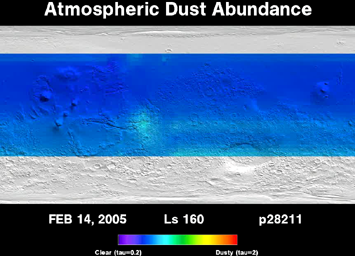

Three Years of Monitoring Mars’ Atmospheric Dust (Animation)

This movie shows the daily abundance of dust in the martian atmosphere over a period of three full martian years, from April 1999 through February 2005. The Thermal Emission Spectrometer instrument on NASA’s Mars Global Surveyor orbiter has been tracking the weather on Mars for six years. The infrared spectrum observed by this instrument yields information about the spectral properties of the dust and the temperature of the atmosphere. These two properties can then be used to derive how much dust is in the atmosphere.

Of particular interest are large regional and global dust storms that occur during summer in the southern hemisphere each Mars year. The 2001 storm was by far the largest, lasting over six months (June to October, 2001) and covering the entire planet. The storms in the other two Mars years shown here were much smaller and never covered the planet. The most recent storm season (June 2003 through January 2005) actually had two separate storms, one in June and a second in December. Unlike most large martian dust storms that start in the southern hemisphere, the December storm began in the north and swept toward the equator. Between storms the atmosphere becomes quite clear, with much smaller dust storms scattered throughout the year and over the planet.

Seasons on Mars are determined by the position of Mars in its orbit around the Sun. The position is measured in degrees of solar longitude (Ls) around the orbit, beginning at 0 degrees Ls at the northern spring equinox, progressing to 90 degrees Ls at the start of northern summer, 180 degrees Ls at the fall equinox, 270 degrees Ls at the start of northern winter, and finally back to 360 degrees, or 0 degrees, Ls at the spring equinox. Dust abundance is measured as opacity (tau), with values of 0 tau representing a completely clear atmosphere, and values of 2 indicating that it is nearly impossible to see through to the surface.

The Thermal Emission Spectrometer is operated by a team led at Arizona State University, Tempe. Mars Global Surveyor left Earth on Nov. 7, 1996, and began orbiting Mars on Sept. 12, 1997. JPL, a division of the California Institute of Technology, Pasadena, manages Mars Global Surveyor for NASA’s Science Mission Directorate, Washington.

Credit: NASA/JPL/ASU